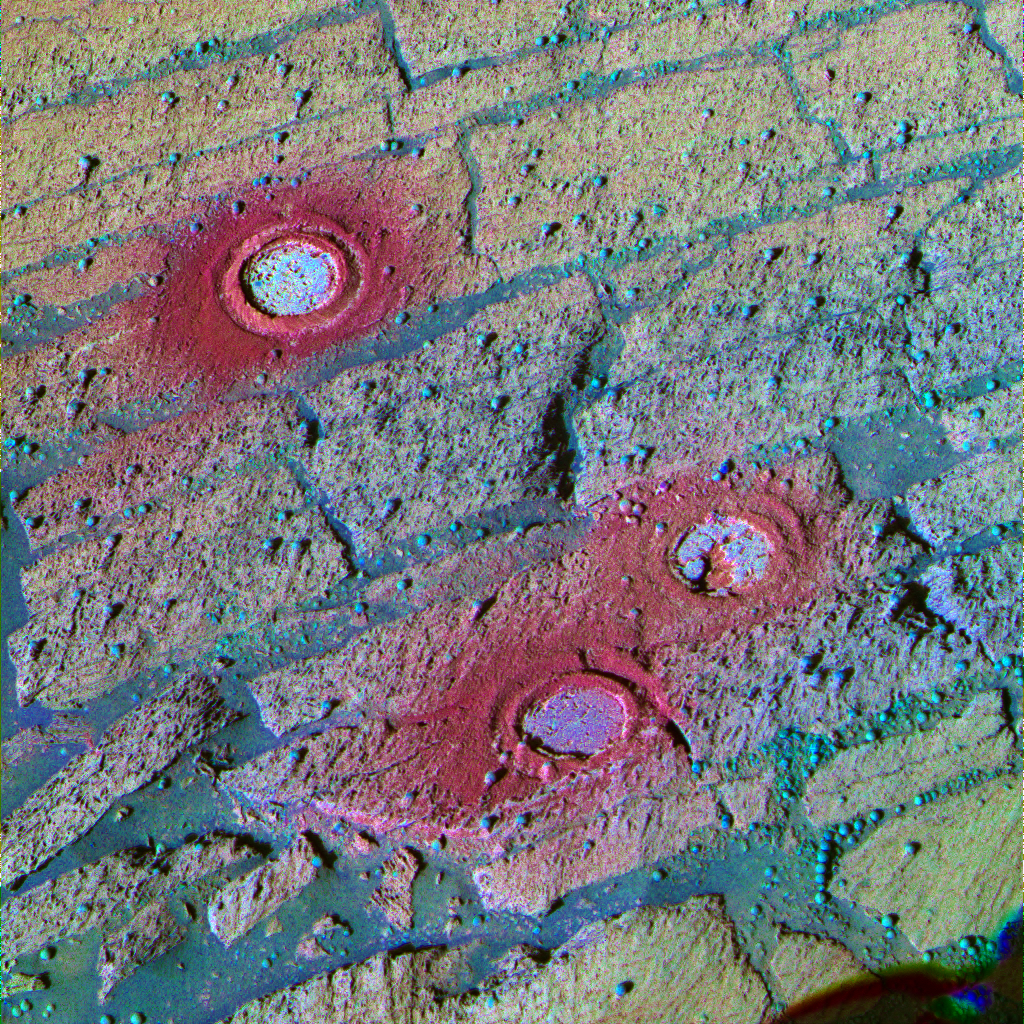

Three Fresh Exposures, Stretched Color

This panoramic camera image from NASA’s Mars Exploration Rover Opportunity has been processed using a technique known as a decorrelation stretch to exaggerate the colors. The area in the image includes three holes created inside “Endurance Crater” by Opportunity’s rock abrasion tool between sols 143 and 148 (June 18 and June 23, 2004). Because color variations are so subtle in the pictured area, stretched images are useful for discriminating color differences that can alert scientists to compositional and textural variations. For example, without the exaggeration, no color difference would be discernible among the tailings left behind after the grinding of these holes, but in this stretched image, the tailings around “London” (top) appear more red than those of the other holes (“Virginia,” middle, and “Cobble Hill,” bottom). Scientists believe that is because the rock abrasion tool sliced through two “blueberries,” or spherules (visible on the upper left and upper right sides of the circle). When the blades break up these spherules, composed of mostly gray hematite, the result is a bright red powder. In this image, you can see the rock layers that made the team want to grind holes in each identified layer. The top layer is yellowish red, the middle is yellowish green and the lower layer is green. Another advantage to viewing this stretched image is the clear detail of the distribution of the rock abrasion tool tailings (heading down-slope) and the differences in rock texture. This image was created using the 753-, 535- and 432-nanometer filters.

Credit: NASA/JPL/Cornell